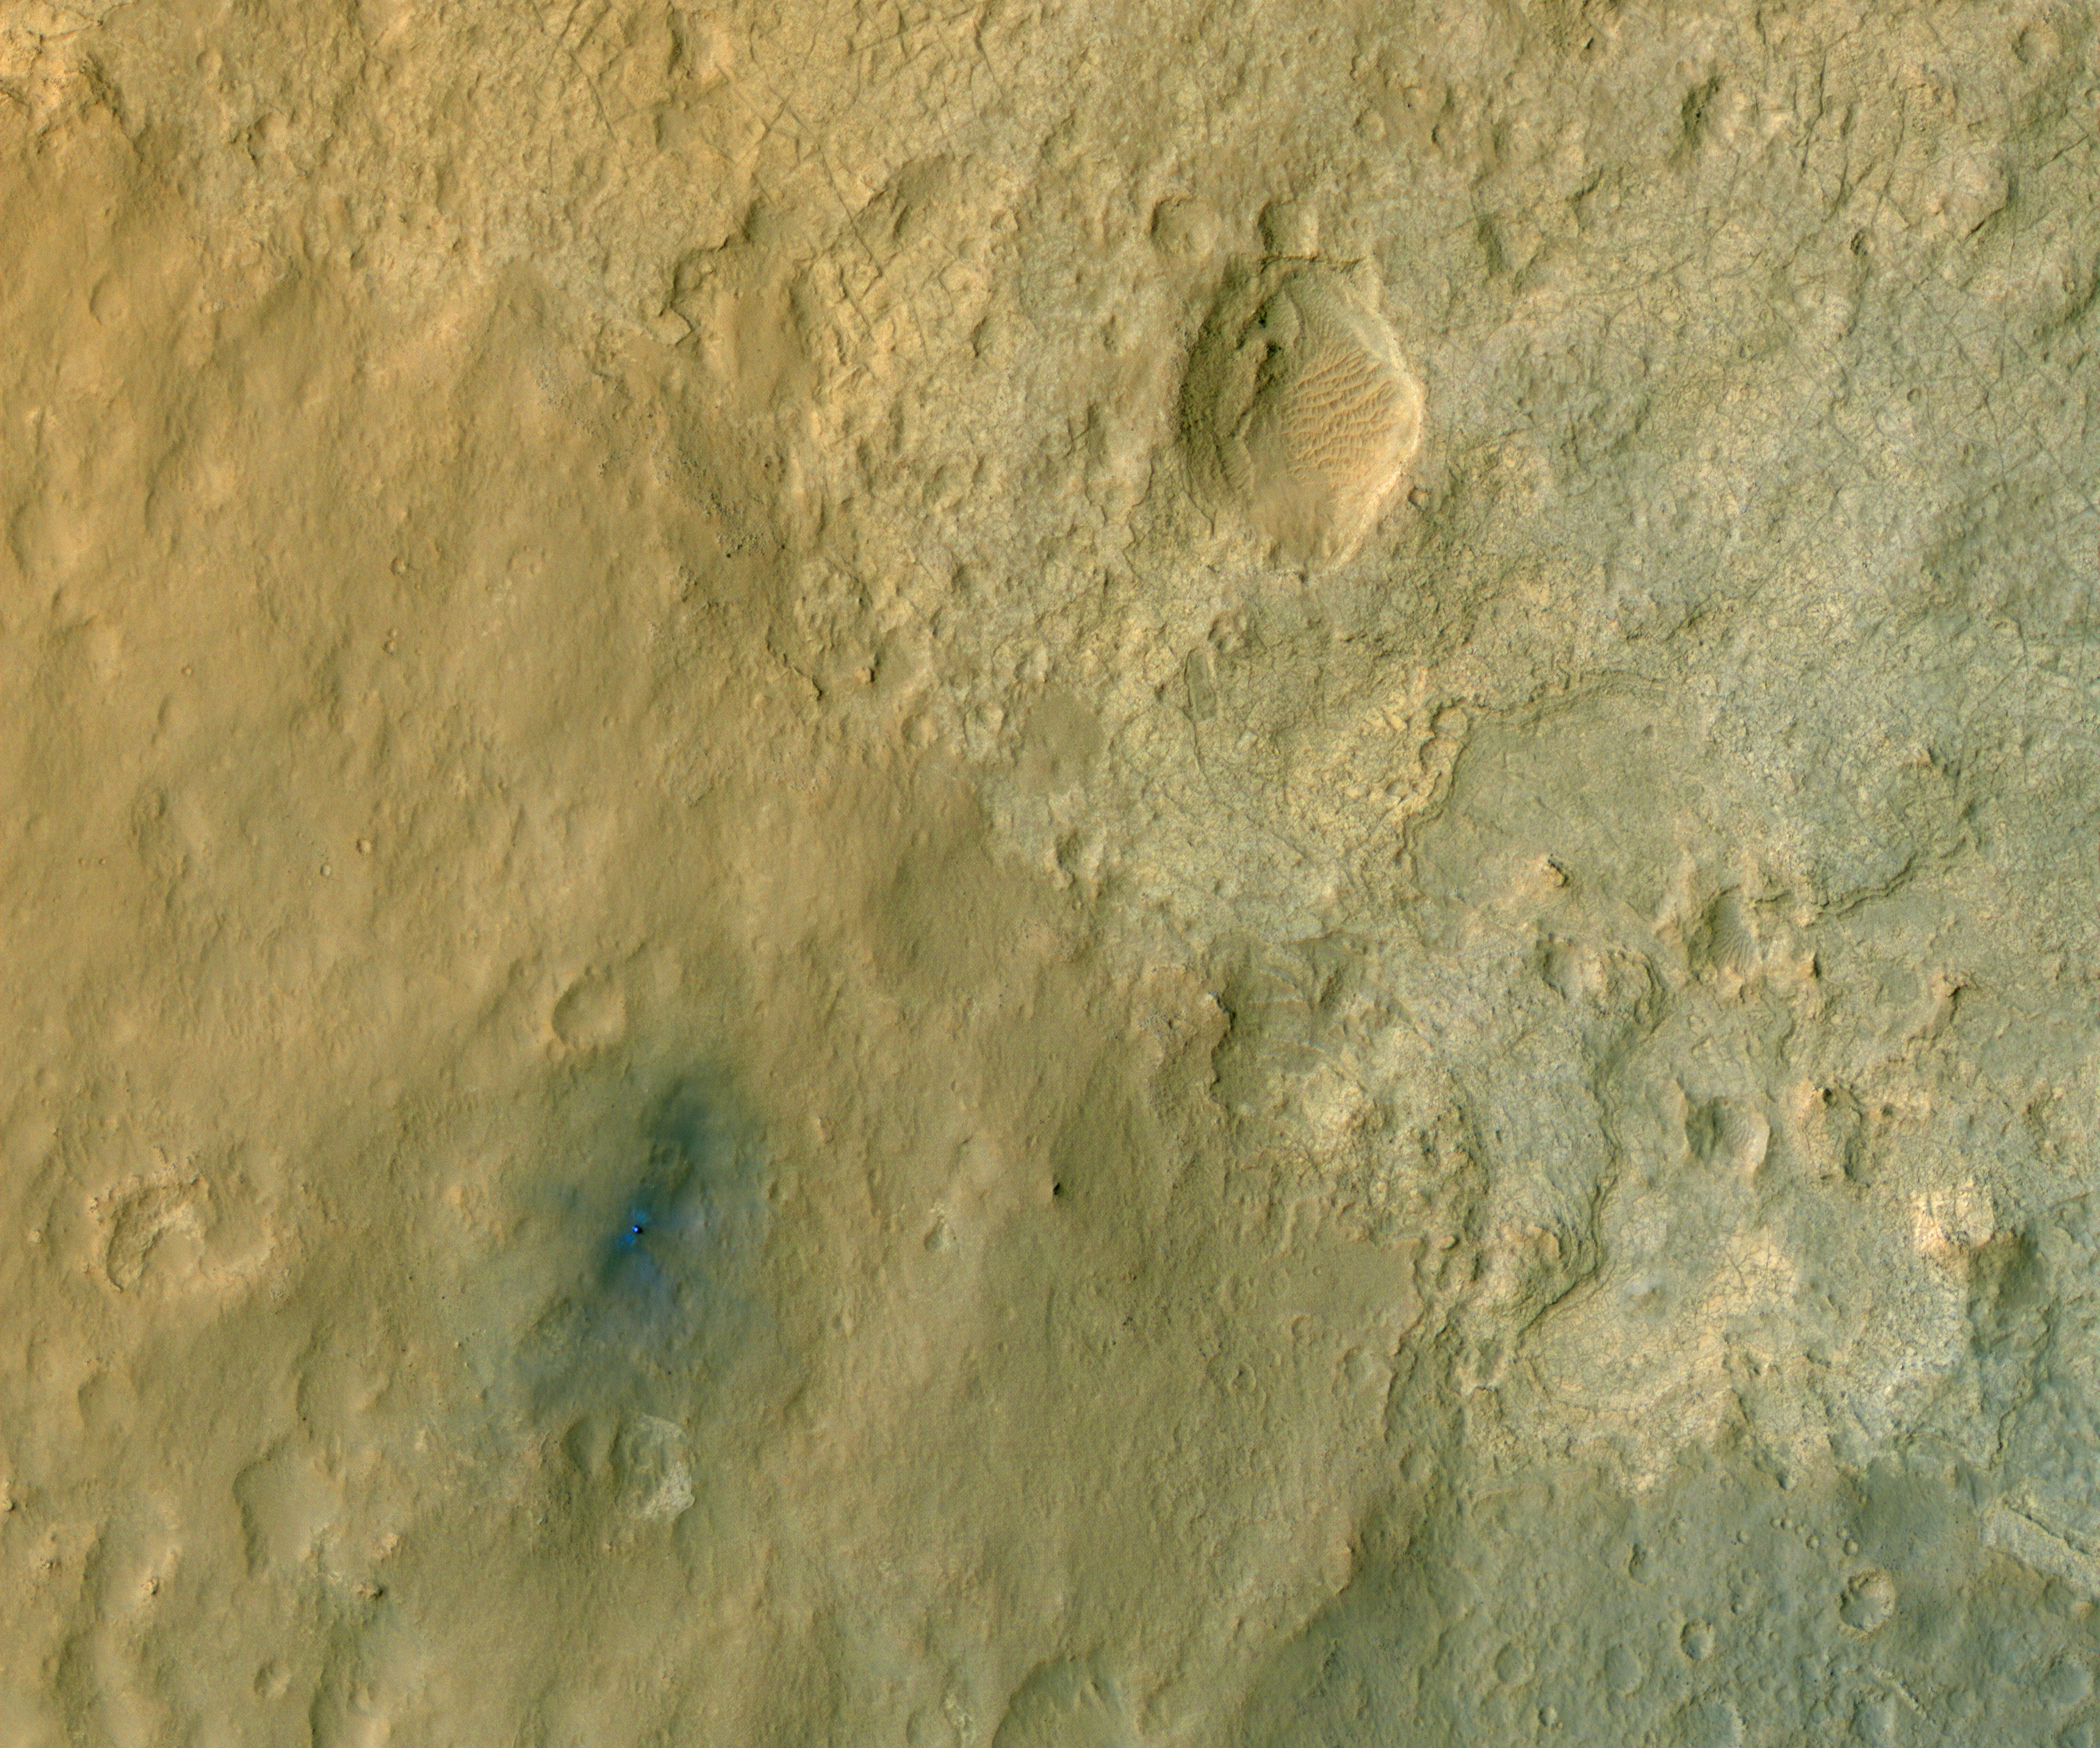

Curiosity in Exaggerated Color

This color-enhanced view of NASA’s Curiosity rover on the surface of Mars was taken by the High Resolution Imaging Science Experiment (HiRISE) on NASA’s Mars Reconnaissance Orbiter as the satellite flew overhead. Colors have been enhanced to show the subtle color variations near the rover, which result from different types of materials.

The descent stage blast pattern around the rover is clearly seen as relatively blue colors (true colors would be more gray).

Curiosity landed within Gale Crater, a portion of which is pictured here. The mountain at the center of the crater, called Mount Sharp, is located out of frame to the southeast. North is up.

This image was acquired at an angle of 30 degrees from straight down, looking west. Another image looking more directly down will be acquired in five days, completing a stereo pair along with this image.

The scale of this image cutout is about 12 inches (31 centimeters) per pixel.

HiRISE is one of six instruments on NASA’s Mars Reconnaissance Orbiter. The University of Arizona, Tucson, operates the orbiter’s HiRISE camera, which was built by Ball Aerospace & Technologies Corp., Boulder, Colo. NASA’s Jet Propulsion Laboratory, a division of the California Institute of Technology in Pasadena, manages the Mars Reconnaissance Orbiter Project for NASA’s Science Mission Directorate, Washington. Lockheed Martin Space Systems, Denver, built the spacecraft.

Credit: NASA/JPL-Caltech/University of Arizona